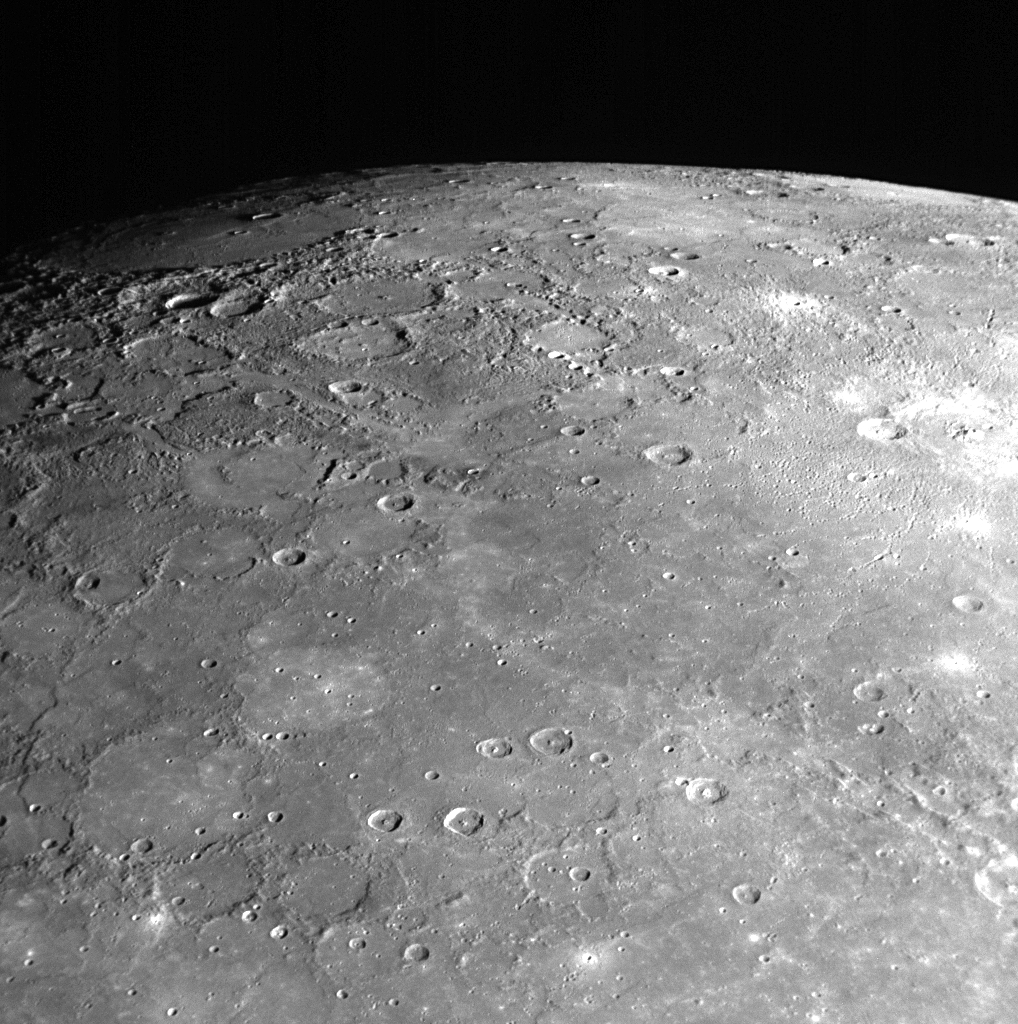

MESSENGER Looks to the North

As MESSENGER sped by Mercury on January 14, 2008, the Narrow Angle Camera (NAC) of the Mercury Dual Imaging System (MDIS) captured this shot looking toward Mercury’s north pole. The surface shown in this image is from the side of Mercury not previously seen by spacecraft. The top right of this image shows the limb of the planet, which transitions into the terminator (the line between the sunlit, day side and the dark, night side) on the top left of the image. Near the terminator, the Sun illuminates surface features at a low angle, casting long shadows and causing height differences of the surface to appear more prominent in this region.

It is interesting to compare MESSENGER’s view to the north with the image looking toward the south pole, (PIA10187) released on January 21. Comparing these two images, it can be seen that the terrain near the south pole is more heavily cratered while some of the region near the north pole shows less cratered, smooth plains material, consistent with the general observations of the poles made by Mariner 10. MESSENGER acquired over 1200 images of Mercury’s surface during its flyby, and the MESSENGER team is busy examining all of those images in detail, to understand the geologic history of the planet as a whole, from pole to pole.

This image was acquired about 94 minutes after MESSENGER’s closest approach to Mercury, when the spacecraft was at a distance of about 32,000 kilometers (20,000 miles).

Mission Elapsed Time (MET) of image: 108830513

These images are from MESSENGER, a NASA Discovery mission to conduct the first orbital study of the innermost planet, Mercury. For information regarding the use of images, see the MESSENGER image use policy.

Credit: NASA/Johns Hopkins University Applied Physics Laboratory/Carnegie Institution of Washington